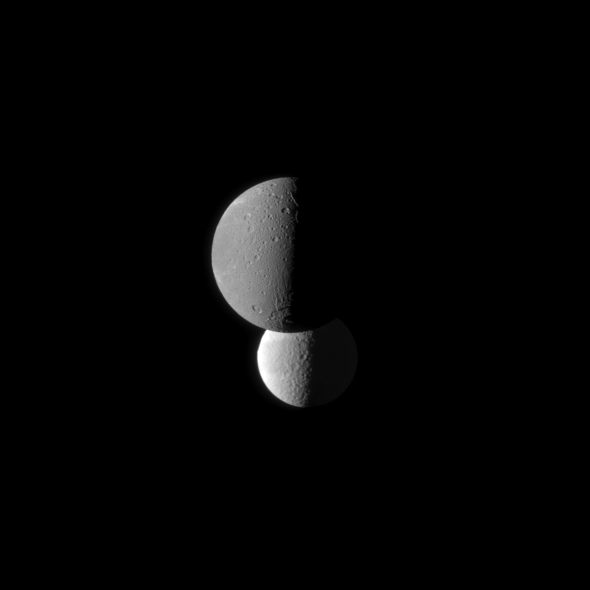

Tethys and Darker Dione

Saturn’s moon Dione, in the foreground of this Cassini spacecraft image, appears darker than the moon Tethys.

Tethys appears brighter because it has a higher albedo than Dione, meaning Tethys reflects more sunlight. This higher albedo is due to Tethys being closer to the moon Enceladus and the E ring. Bright debris spews from Enceladus, feeding the E ring. This debris then coats Enceladus and Tethys with bright material. See PIA08921 and PIA11688 to see images of Enceladus’s plume and the E ring.

Because of the viewing geometry, lit terrain seen here is on the anti- Saturn side of Dione (1,123 kilometers, or 698 miles across) and the leading hemisphere of Tethys (1,062 kilometers, or 660 miles across).

The image was taken in visible green light with the Cassini spacecraft narrow-angle camera on March 23, 2010. The view was obtained at a distance of approximately 1.2 million kilometers (746,000 miles) from Dione and at a Sun-Dione-spacecraft, or phase, angle of 88 degrees. The view was obtained at a distance of approximately 1.8 million kilometers (1.1 million miles) from Tethys and at a Sun-Tethys-spacecraft, or phase, angle of 88 degrees. Image scale is 7 kilometers (4 miles) per pixel on Dione and 11 kilometers (7 miles) per pixel on Tethys.

The Cassini-Huygens mission is a cooperative project of NASA, the European Space Agency and the Italian Space Agency. The Jet Propulsion Laboratory, a division of the California Institute of Technology in Pasadena, manages the mission for NASA’s Science Mission Directorate, Washington, D.C. The Cassini orbiter and its two onboard cameras were designed, developed and assembled at JPL. The imaging operations center is based at the Space Science Institute in Boulder, Colo.

Credit: NASA/JPL/Space Science Institute